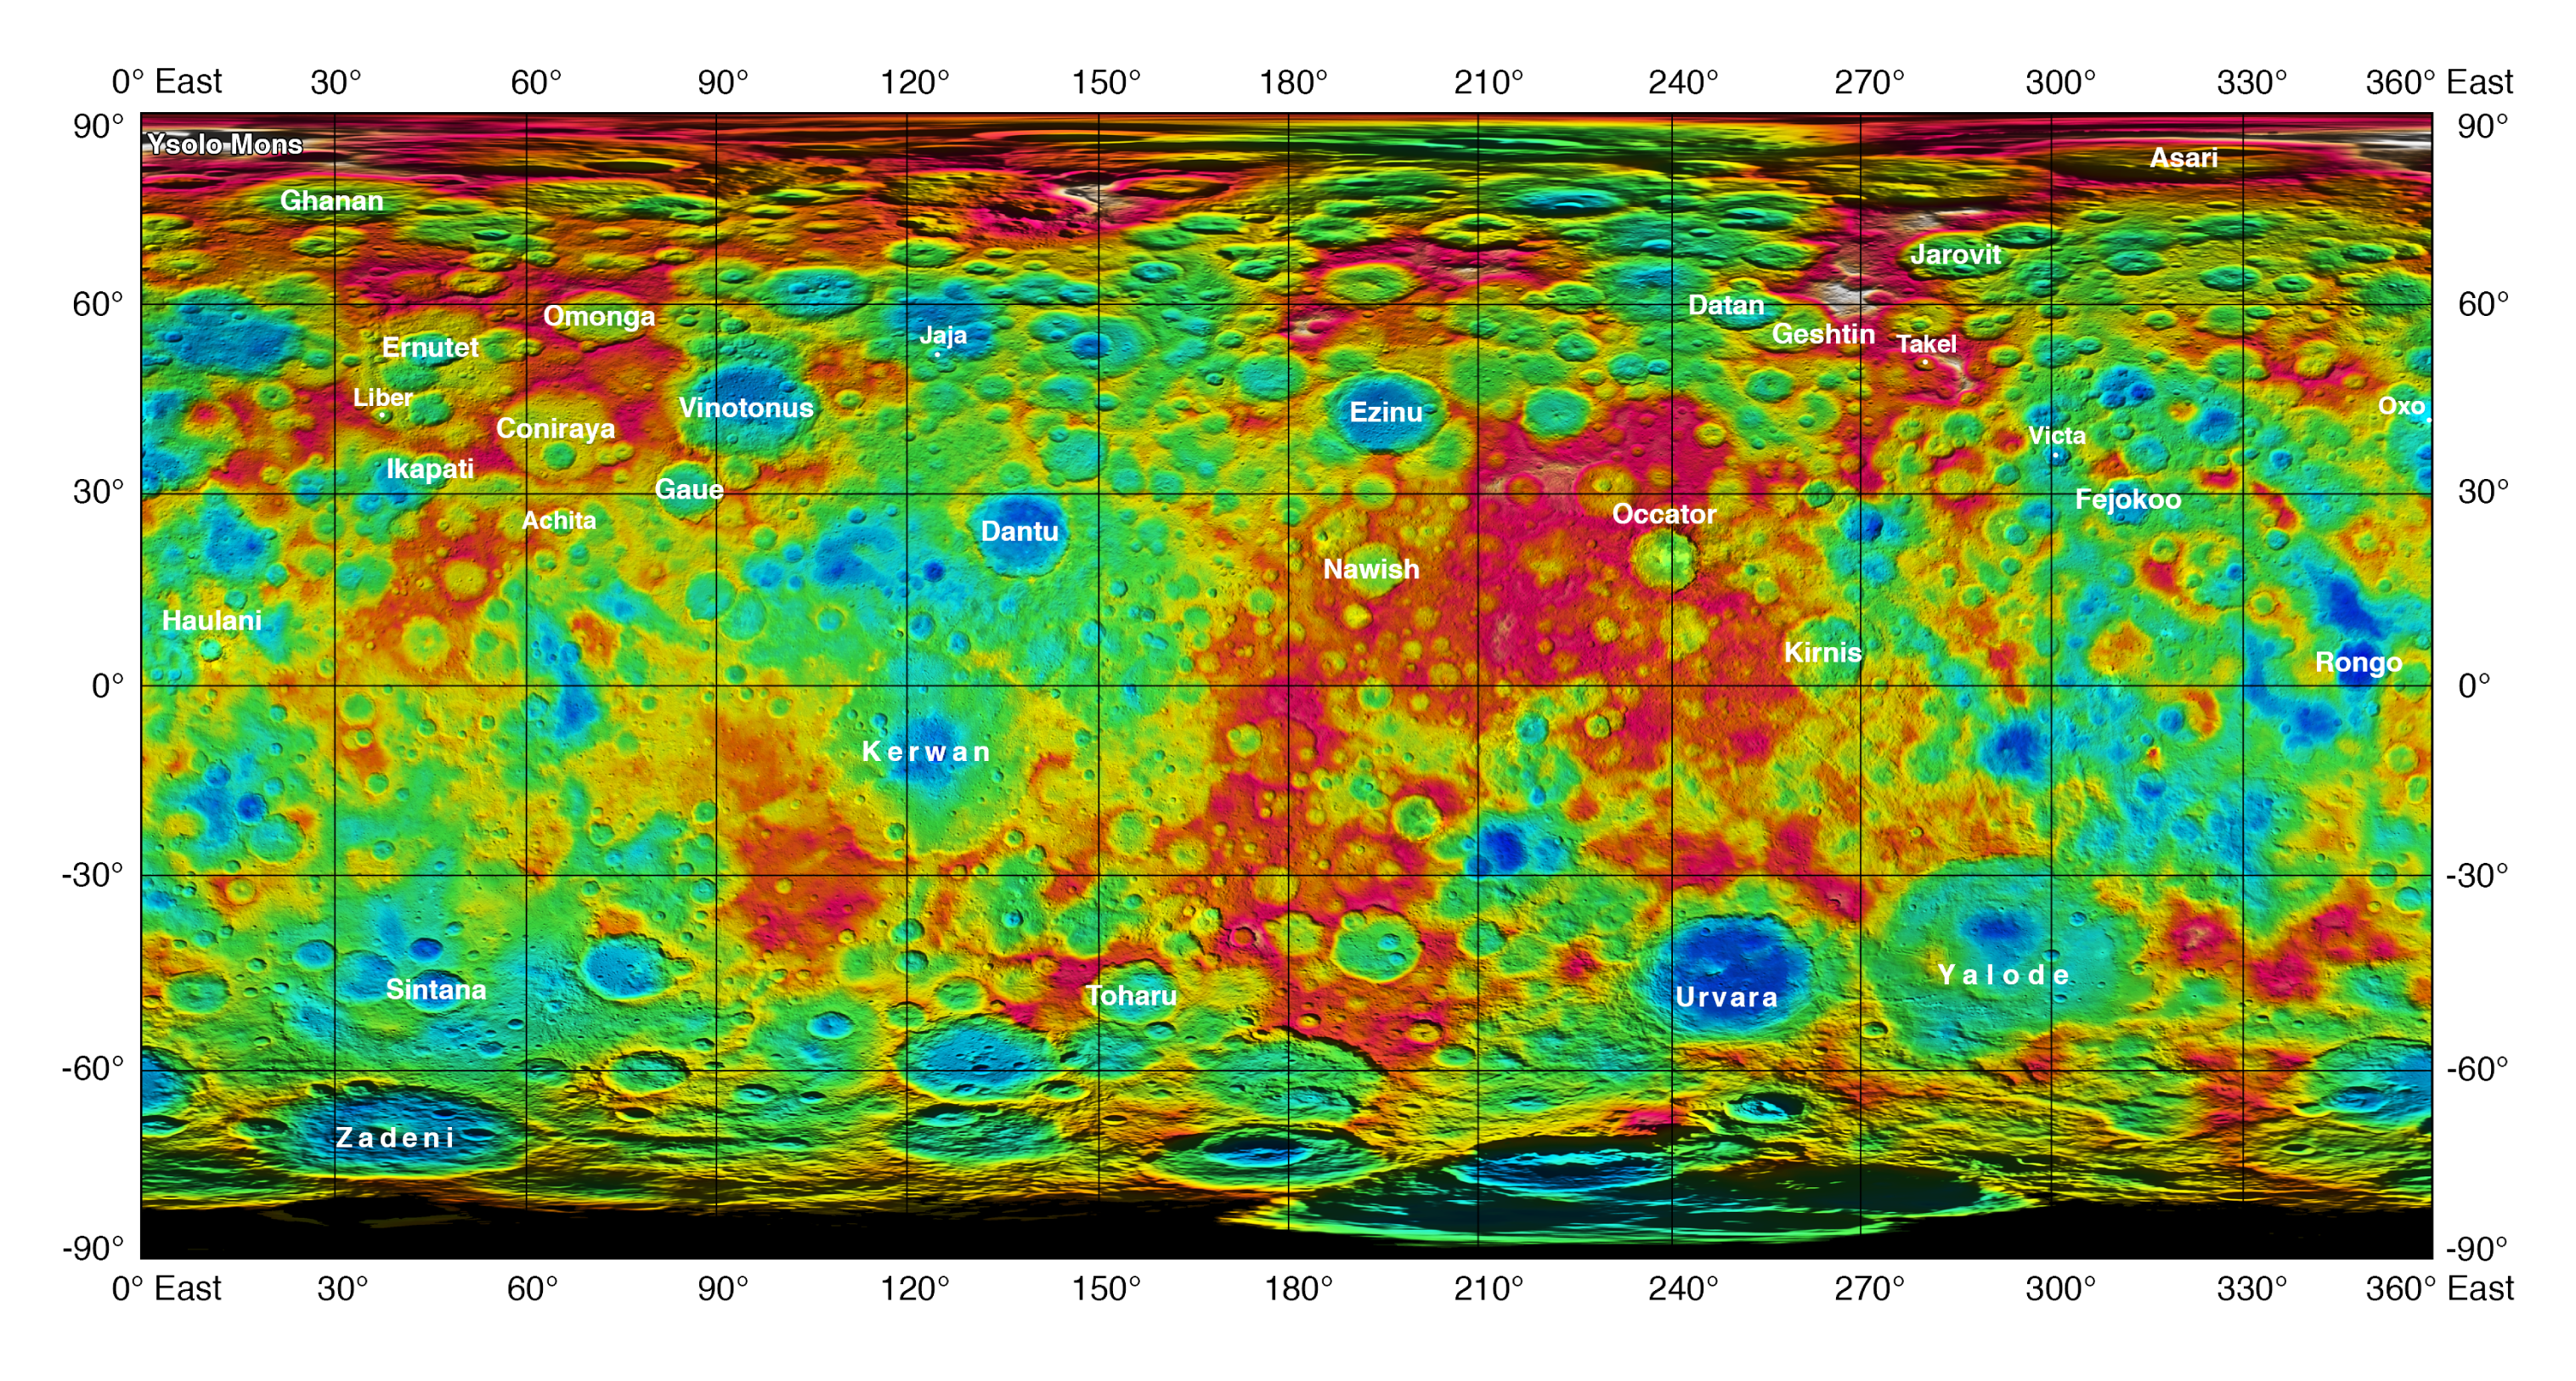

Topographic Ceres Map with Feature Names II

This color-coded map from NASA’s Dawn mission shows the highs and lows of topography on the surface of dwarf planet Ceres. It is labeled with names of features approved by the International Astronomical Union.

The color scale extends about 5 miles (7.5 kilometers) below the reference surface in indigo to 5 miles (7.5 kilometers) above the reference surface in white.

The brightest spots on Ceres, located in Occator crater, retain their bright appearance in this map, although they are color-coded in the same green elevation of the crater floor in which they sit. The one named mountain on Ceres is called Ysolo Mons, and lies high in the northern hemisphere at upper left.

The topographic map was constructed from analyzing images from Dawn’s framing camera taken from varying sun and viewing angles. The map was combined with an image mosaic of Ceres and rendered as a simple cylindrical projection. Not pictured is Kait crater, which lies on longitude 0.

Dawn’s mission is managed by JPL for NASA’s Science Mission Directorate in Washington. Dawn is a project of the directorate’s Discovery Program, managed by NASA’s Marshall Space Flight Center in Huntsville, Alabama. UCLA is responsible for overall Dawn mission science. Orbital ATK, Inc., in Dulles, Virginia, designed and built the spacecraft. The German Aerospace Center, the Max Planck Institute for Solar System Research, the Italian Space Agency and the Italian National Astrophysical Institute are international partners on the mission team.

Credit: NASA/JPL-Caltech/UCLA/MPS/DLR/IDA